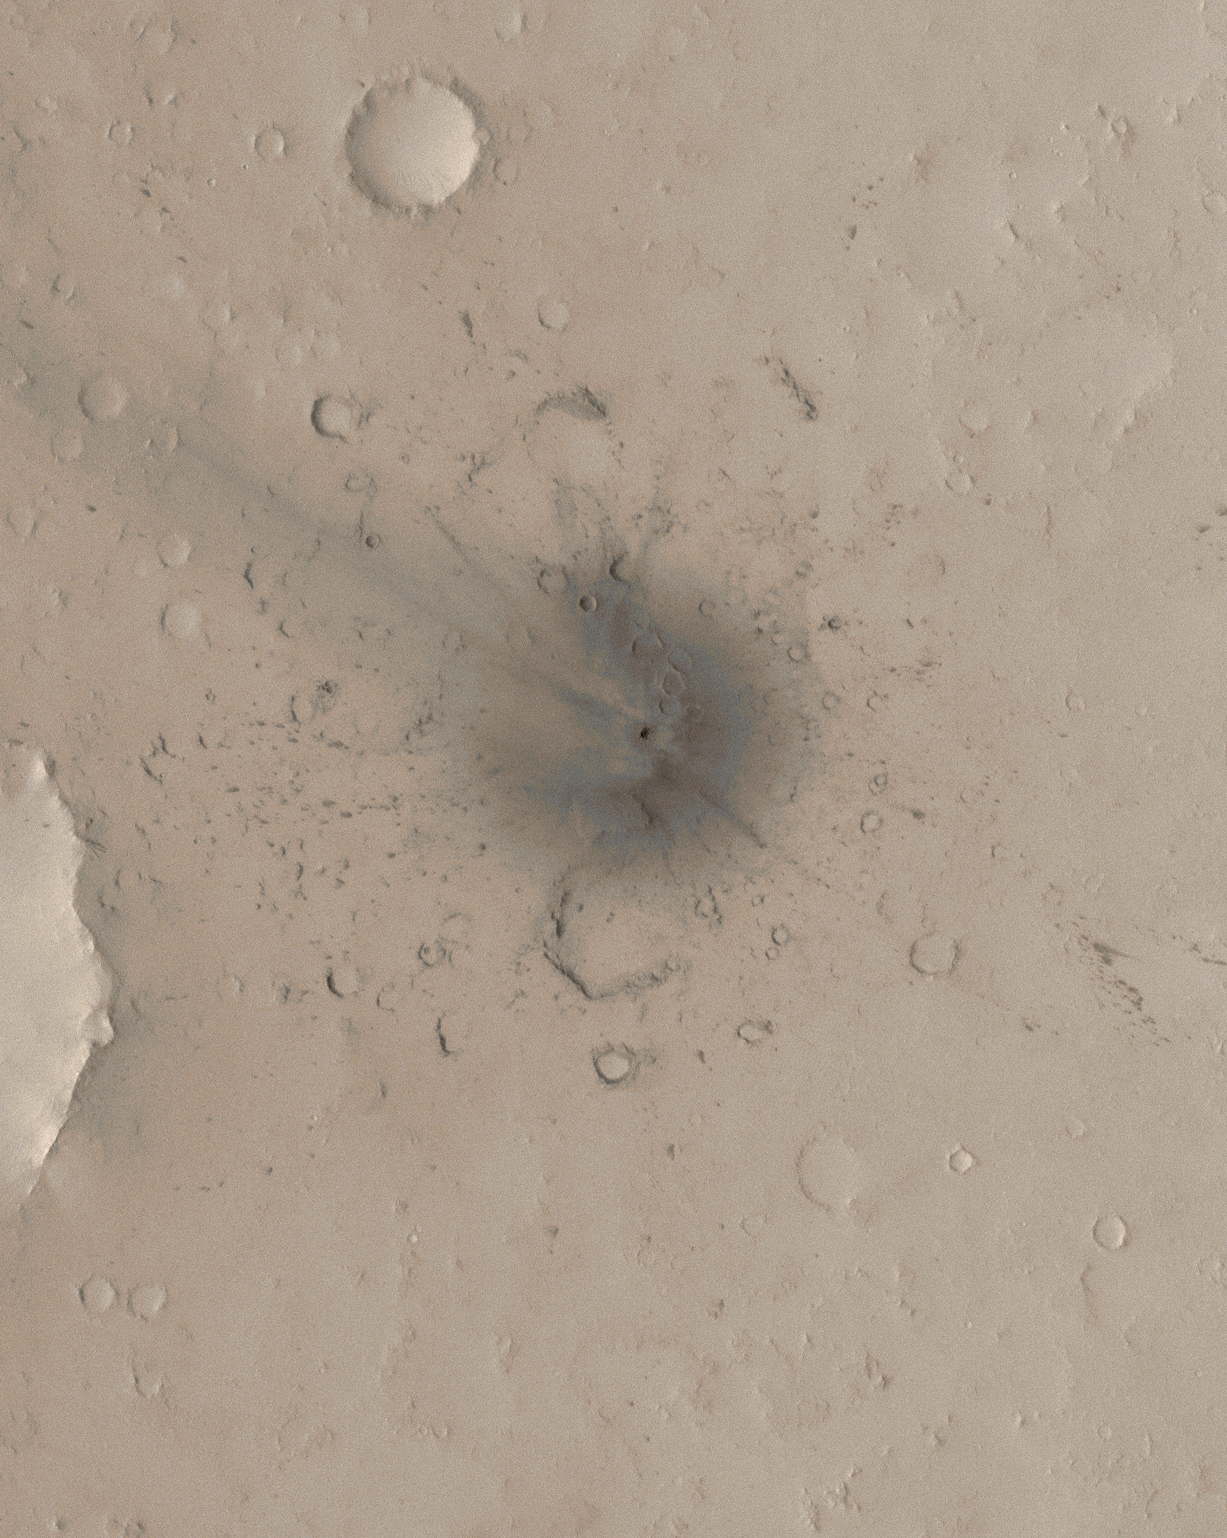

New Impact Crater Formed Between April 2001 and December 2003

These Mars Global Surveyor (MGS) Mars Orbiter Camera (MOC) images show a young impact crater that formed in Arabia Terra near 22.2°N, 345.5°W, some time between 2 April 2001 and 11 December 2003.

This image and figure A are sub-frames of MOC image S16-01199, acquired on 13 March 2006. This image has been colorized using a look-up table derived from color data acquired by the Mars Reconnaissance Orbiter’s High Resolution Stereo Camera (HRSC). The site features a crater about 24.0 ± 3.0 meters (about 79 feet) across. In other words, one can compare a 100 yard U.S. style football field with this 26 yards wide crater. The “blast zone” around the crater is much larger and includes combination of rays and chains of small secondary impacts.

Figure B: This picture shows how the timing of the impact event was constrained. The first picture is a sub-frame of MOC red wide angle image E03-00127, obtained on 2 April 2001. The white circle indicates the impact site. The second picture, obtained after the impact occurred, is MOC red wide angle camera image R12-01350, acquired on 11 December 2003.

The Mars Global Surveyor mission is managed for NASA’s Office of Space Science, Washington, by the Jet Propulsion Laboratory, a division of the California Institute of Technology, Pasadena. Lockheed Martin Space Systems, Denver, developed and operates the spacecraft. Malin Space Science Systems, San Diego, Calif., built and operates the Mars Orbiter Camera.

Credit: NASA/JPL/Malin Space Science Systems